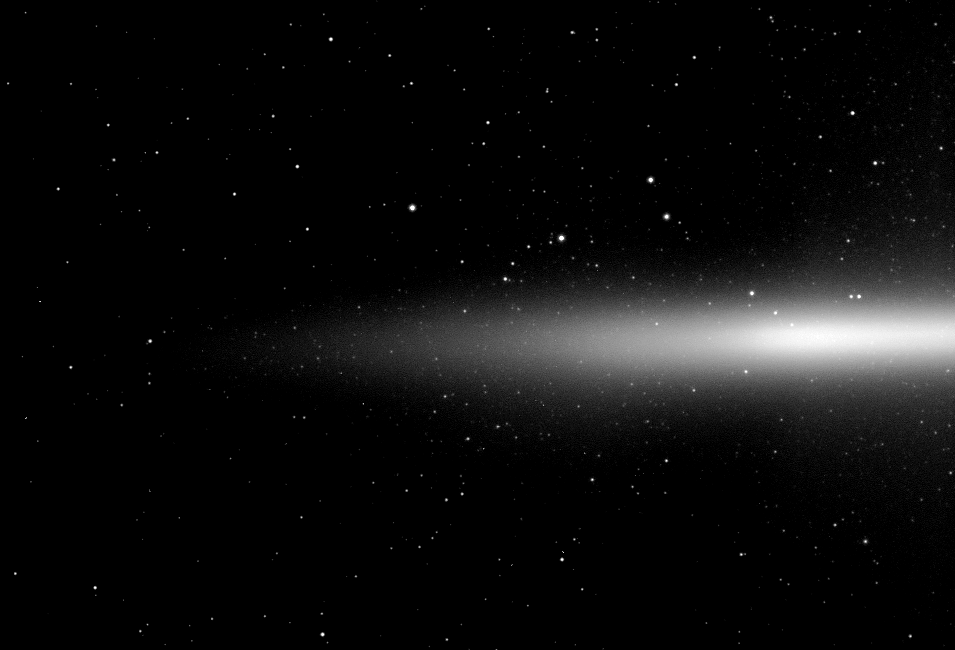

Eyeing the E Ring

The Cassini spacecraft takes a look at Saturn’s diffuse E ring which is formed from icy material spewing out of the south pole of the moon Enceladus.

See PIA08921 to learn more about how Enceladus creates the E ring. The E ring is seen nearly edge-on from slightly above the northern side of Saturn’s ring plane.

The image was taken in visible light with the Cassini spacecraft wide-angle camera on Oct. 23, 2009. The view was acquired at a distance of approximately 2.5 million kilometers (1.6 million miles) from Saturn. Image scale is 149 kilometers (92 miles) per pixel.

The Cassini-Huygens mission is a cooperative project of NASA, the European Space Agency and the Italian Space Agency. The Jet Propulsion Laboratory, a division of the California Institute of Technology in Pasadena, manages the mission for NASA’s Science Mission Directorate, Washington, D.C. The Cassini orbiter and its two onboard cameras were designed, developed and assembled at JPL. The imaging operations center is based at the Space Science Institute in Boulder, Colo.

Credit: NASA/JPL/Space Science Institute